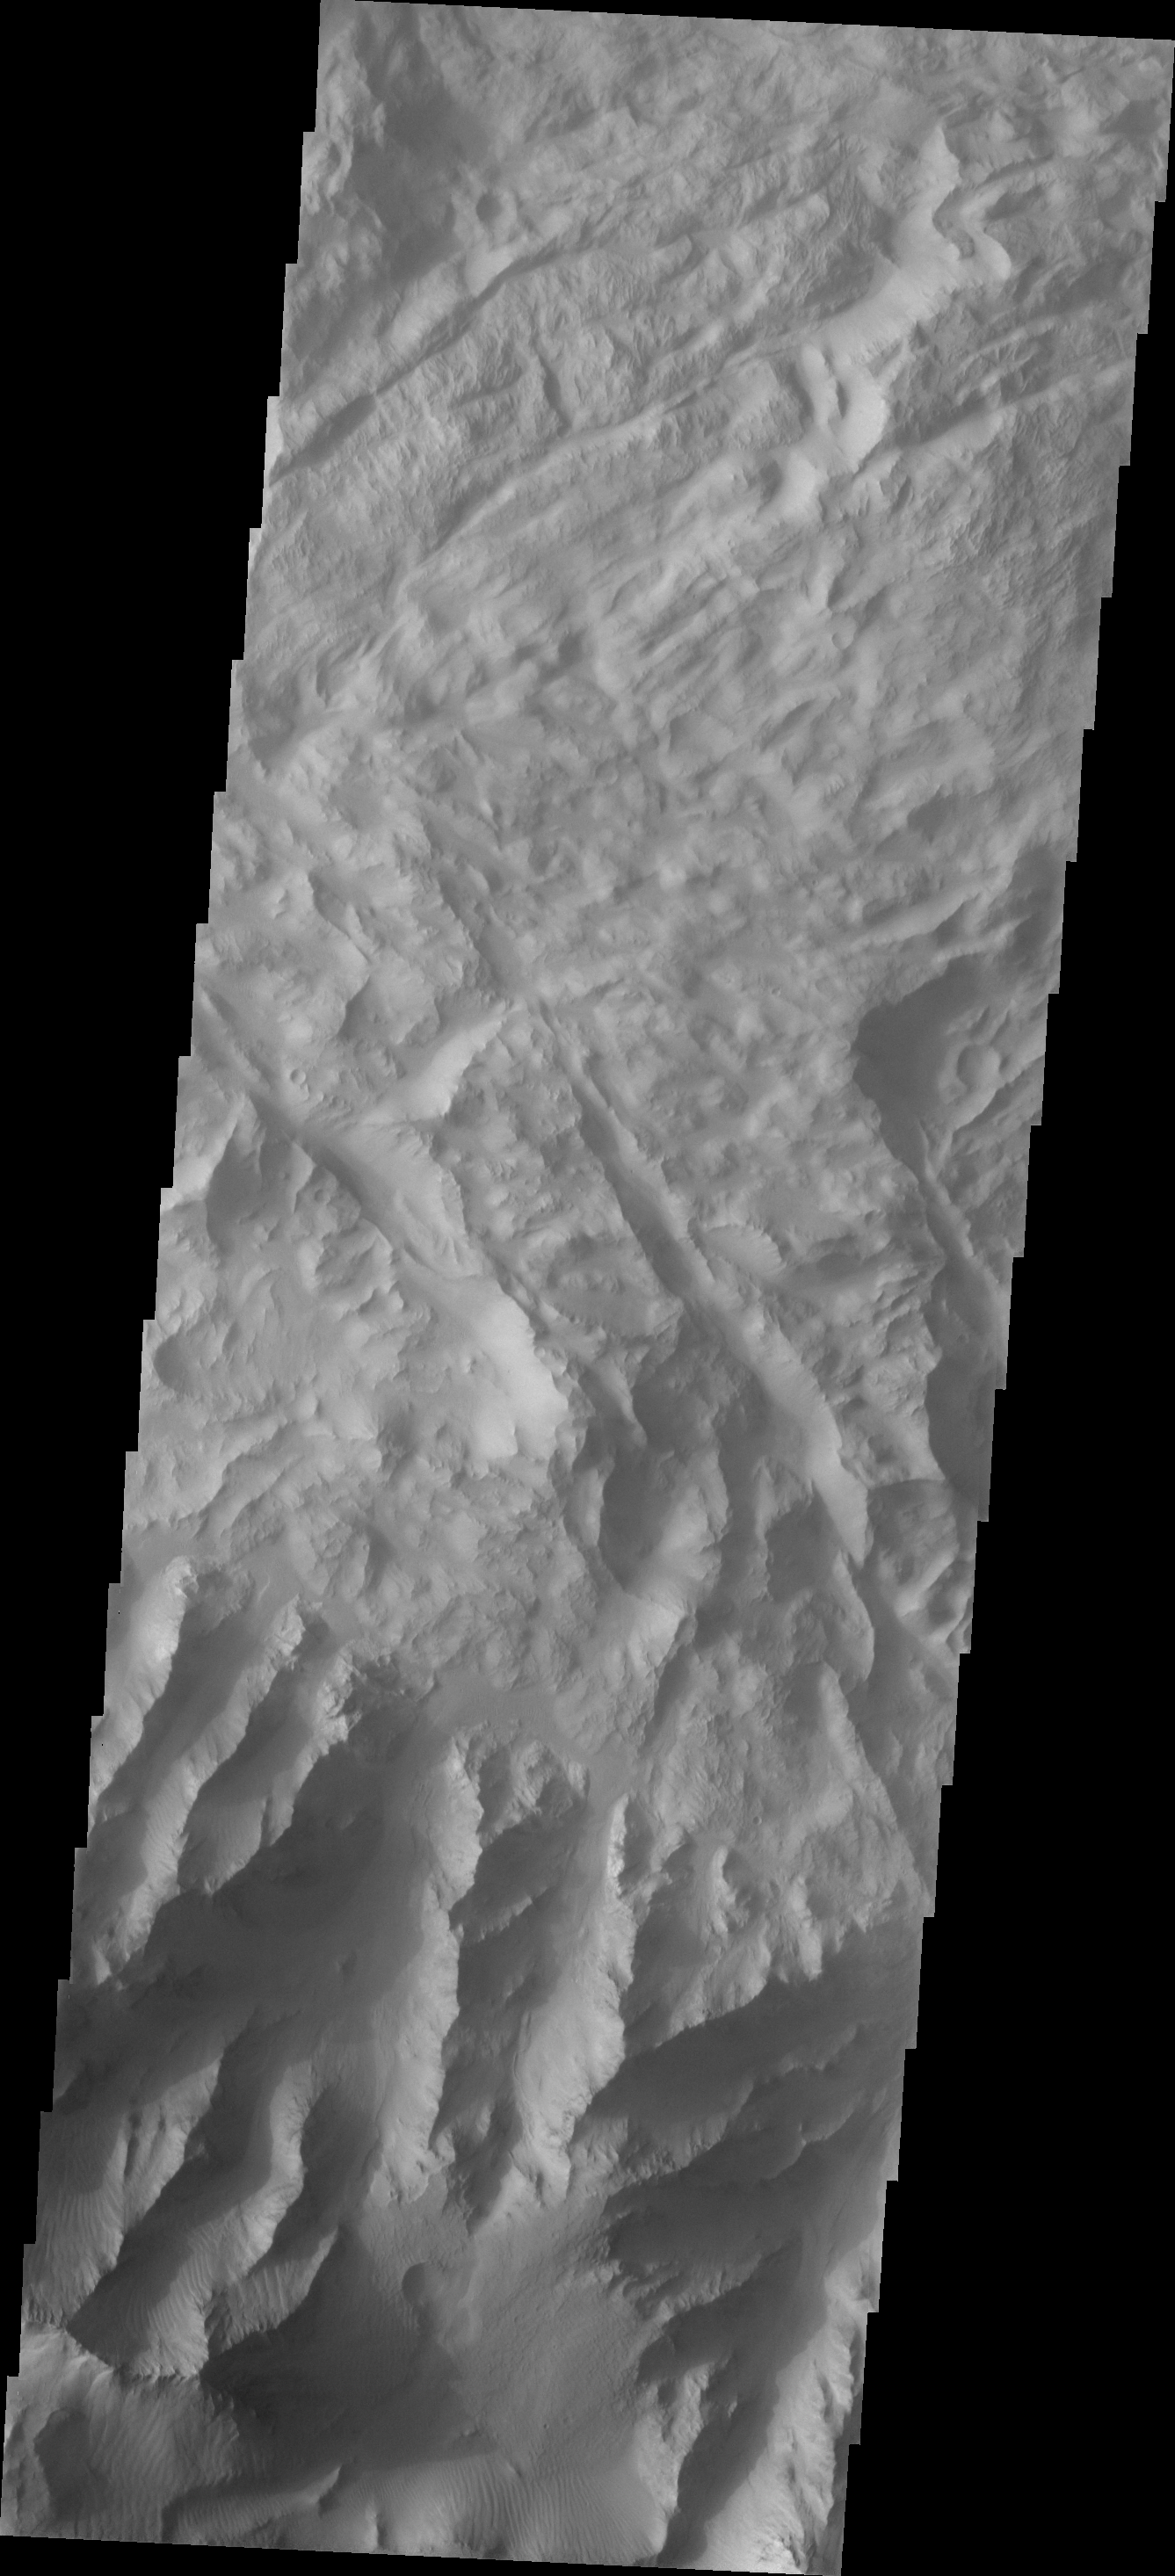

Investigating Mars: Coprates Chasma

Coprates Chasma is one of the numerous canyons that make up Valles Marineris. The chasma stretches for 960 km (600 miles) from Melas Chasma to the west and Capri Chasma to the east. Landslide deposits, layered materials and sand dunes cover a large portion of the chasma floor. This image is located in central Coprates Chasma. The floor of the chasma is covered by a complex deposit of material. This chaotic surface differs from most of the floor of the canyon and indicate a local process, perhaps a very large landslide or failure of the cliff face.

The Odyssey spacecraft has spent over 15 years in orbit around Mars, circling the planet more than 69000 times. It holds the record for longest working spacecraft at Mars. THEMIS, the IR/VIS camera system, has collected data for the entire mission and provides images covering all seasons and lighting conditions. Over the years many features of interest have received repeated imaging, building up a suite of images covering the entire feature. From the deepest chasma to the tallest volcano, individual dunes inside craters and dune fields that encircle the north pole, channels carved by water and lava, and a variety of other feature, THEMIS has imaged them all. For the next several months the image of the day will focus on the Tharsis volcanoes, the various chasmata of Valles Marineris, and the major dunes fields. We hope you enjoy these images!

Credit: NASA/JPL-Caltech/ASU